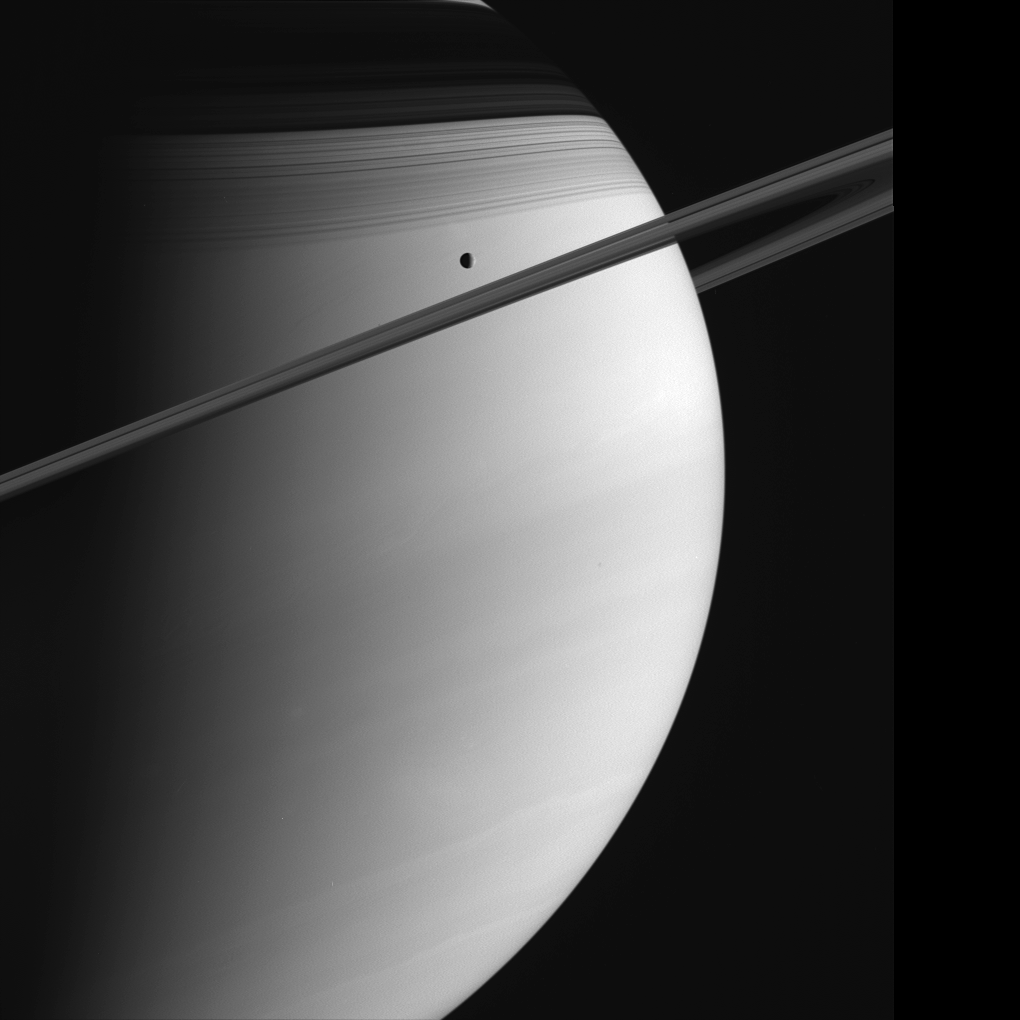

Saturn and Tethys

Saturn poses with Tethys in this Cassini view. The C ring casts thin, string-like shadows on the northern hemisphere. Above that lurks the shadow of the much denser B ring. Cloud bands in the atmosphere are subtly visible in the south. Tethys is 1,071 kilometers (665 miles) across.

Cassini will perform a close flyby of Tethys on September 24, 2005.

The image was taken on June 10, 2005, in visible green light with the Cassini spacecraft wide-angle camera at a distance of approximately 1.4 million kilometers (900,000 miles) from Saturn. The image scale is 81 kilometers (50 miles) per pixel.

The Cassini-Huygens mission is a cooperative project of NASA, the European Space Agency and the Italian Space Agency. The Jet Propulsion Laboratory, a division of the California Institute of Technology in Pasadena, manages the mission for NASA’s Science Mission Directorate, Washington, D.C. The Cassini orbiter and its two onboard cameras were designed, developed and assembled at JPL. The imaging operations center is based at the Space Science Institute in Boulder, Colo.

Credit: NASA/JPL/Space Science Institute